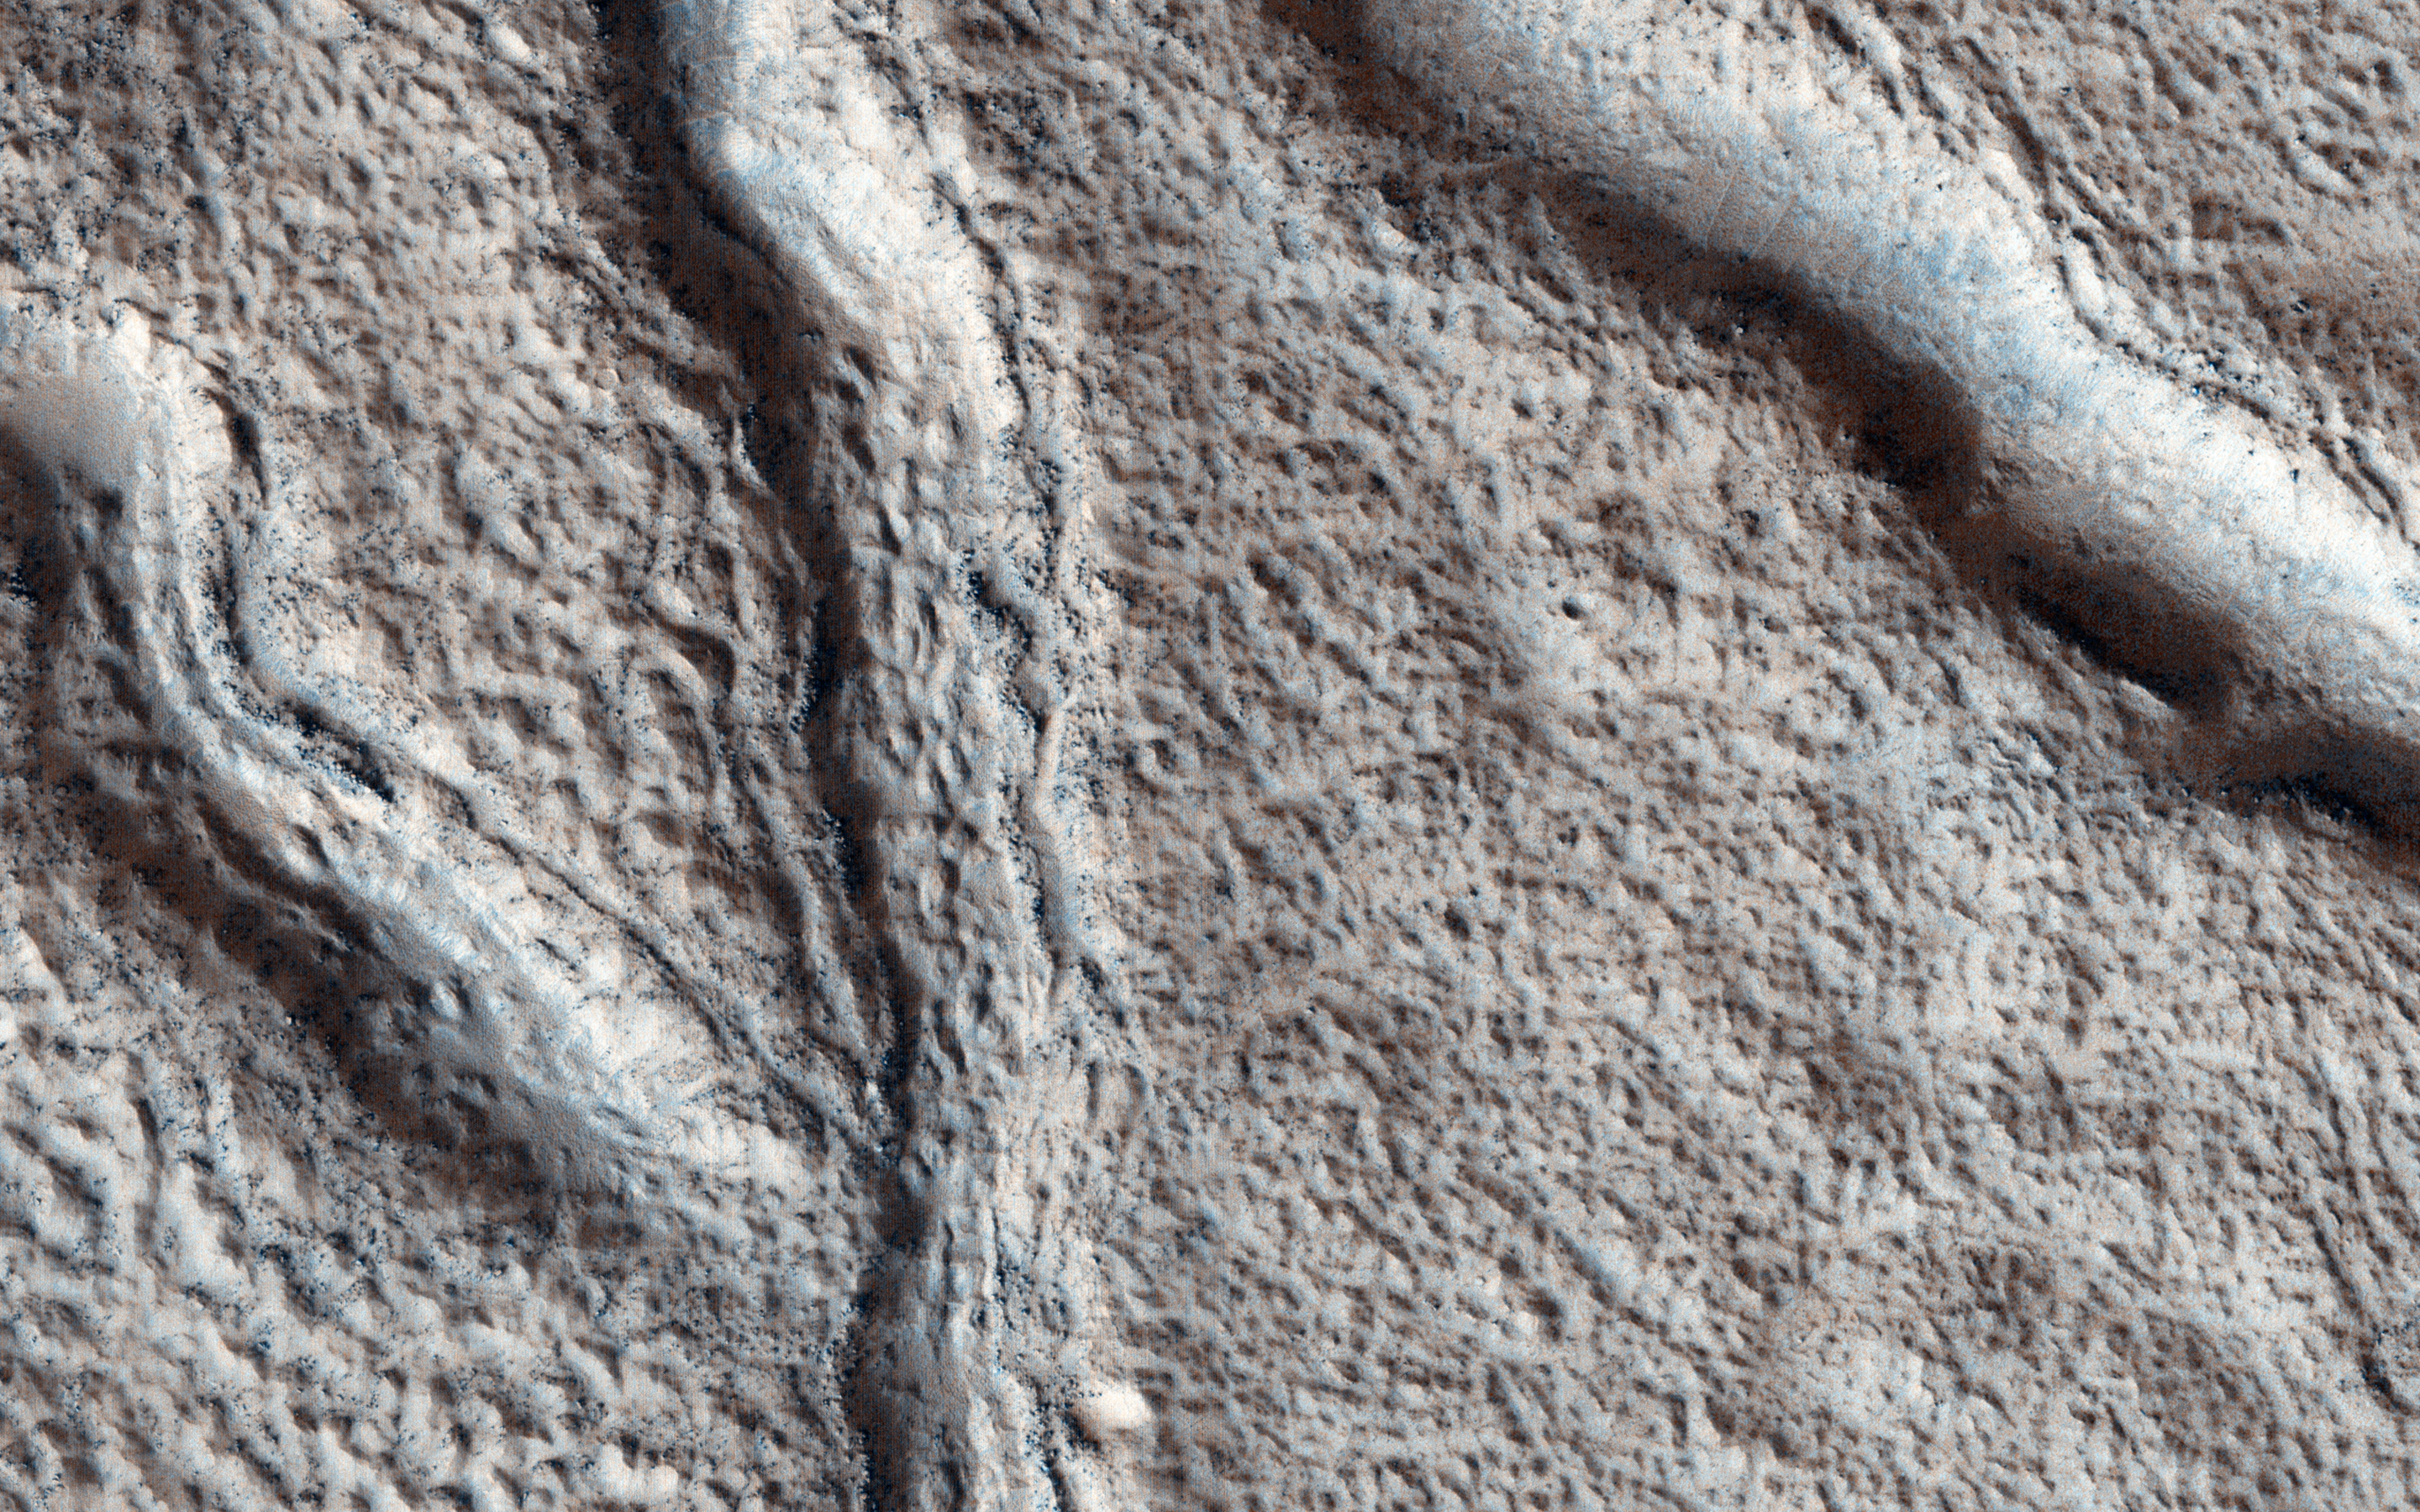

Cracks in a Debris Apron

The objective of this observation is to investigate the nature of large fissures in a smooth apron around a mound in the Phlegra region.

The apron could be (or could have been) ice-rich, so one possibility is that the fissures are related to ice loss. Based on radar data from MRO combined with studies of the region’s geology from other orbiters, scientists think that extensive glaciers covered this region several hundred million years ago.

This caption is based on the original science rationale.

The University of Arizona, Tucson, operates HiRISE, which was built by Ball Aerospace & Technologies Corp., Boulder, Colo. NASA’s Jet Propulsion Laboratory, a division of the California Institute of Technology in Pasadena, manages the Mars Reconnaissance Orbiter Project for NASA’s Science Mission Directorate, Washington.

Credit: NASA/JPL-Caltech/University of Arizona